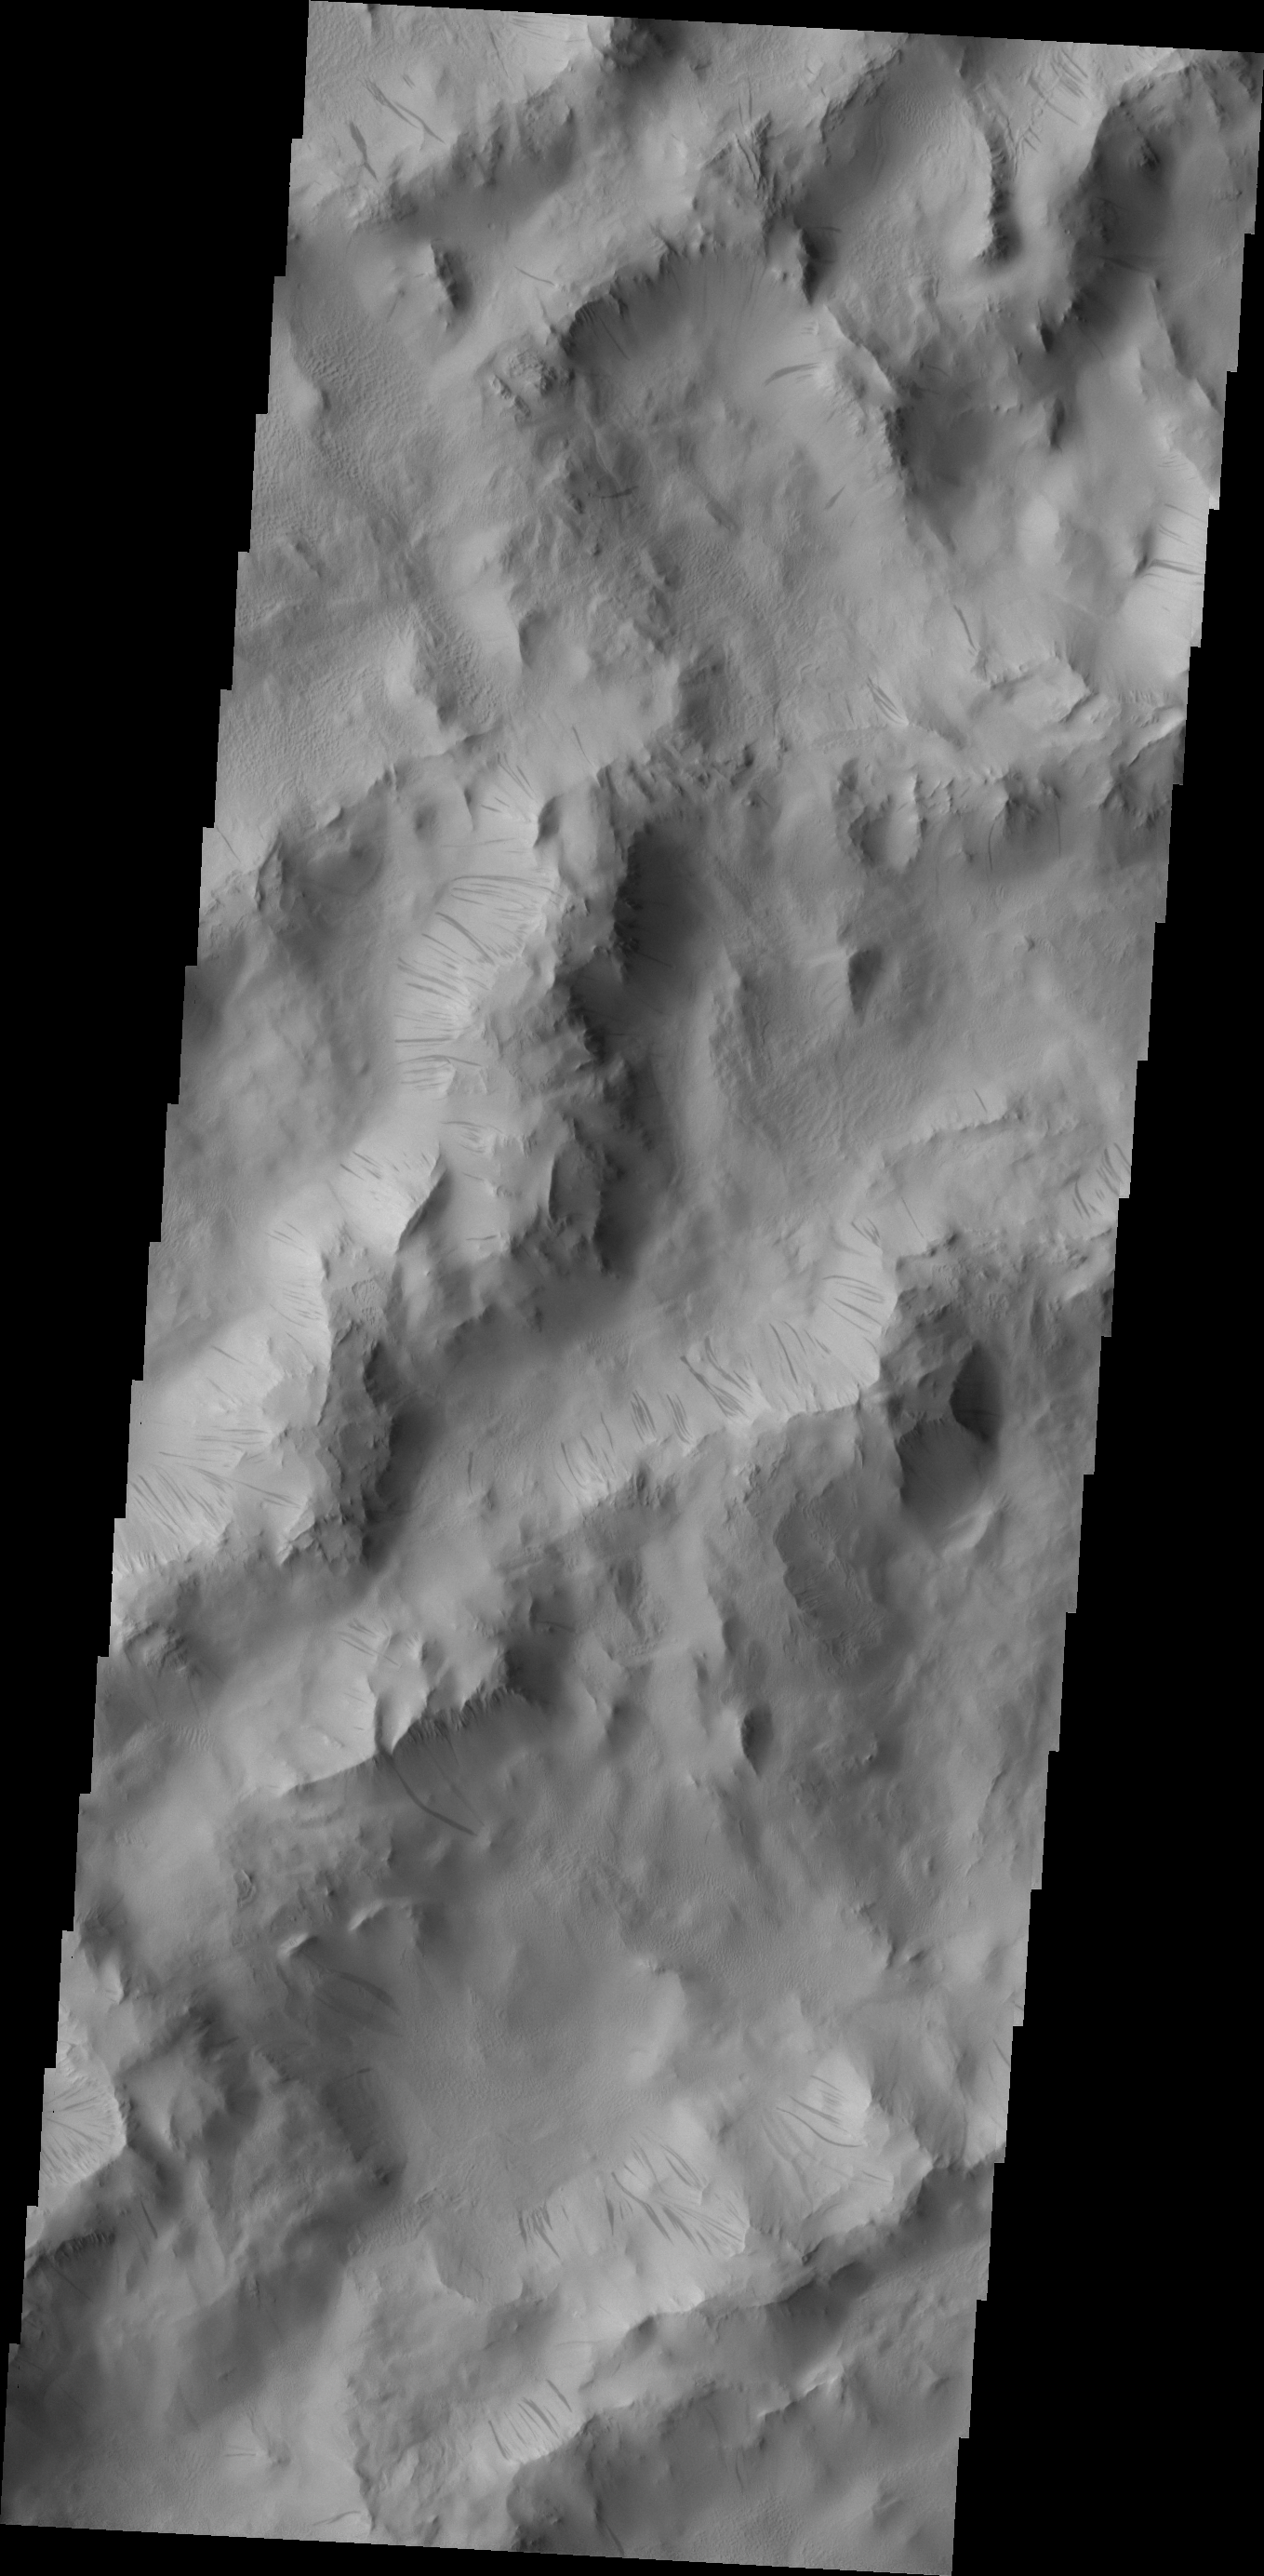

Lycus Sulci

Dark slope streaks are common throughout the ridges that comprise Lycus Sulci.

Credit: NASA/JPL/ASU